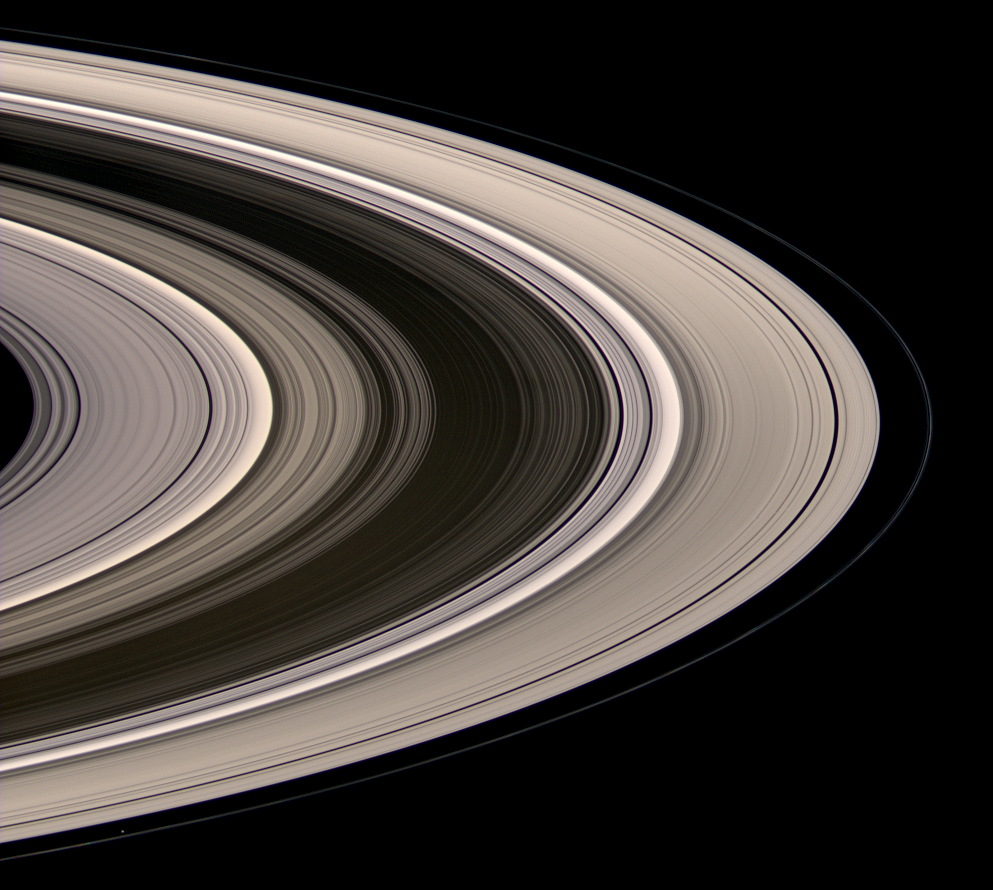

Scattered Sunshine

Saturn’s icy rings shine in scattered sunlight in this view, which looks toward the unilluminated northern side of the rings from about 15 degrees above the ringplane.

The Sun currently illuminates the rings from the south. Some of the sunlight not reflected from the rings’ southern face is scattered through the countless particles, setting the rings aglow.

The inner F-ring shepherd moon Prometheus (86 kilometers, or 53 miles across at its widest point) appears at lower left.

Images taken using red, green and blue spectral filters were combined to create this natural color view. Bright clumps of material in the narrow F ring moved in their orbits between each of the color exposures, creating a chromatic misalignment in several places that provides some sense of the continuous motion within the ring system.

The images were obtained with the Cassini spacecraft wide-angle camera on July 4, 2008 at a distance of approximately 1.2 million kilometers (770,000 miles) from Saturn. The Sun-ring-spacecraft, or phase, angle was 28 degrees. Image scale is 70 kilometers (44 miles) per pixel.

The Cassini-Huygens mission is a cooperative project of NASA, the European Space Agency and the Italian Space Agency. The Jet Propulsion Laboratory, a division of the California Institute of Technology in Pasadena, manages the mission for NASA’s Science Mission Directorate, Washington, D.C. The Cassini orbiter and its two onboard cameras were designed, developed and assembled at JPL. The imaging operations center is based at the Space Science Institute in Boulder, Colo.

Credit: NASA/JPL/Space Science Institute